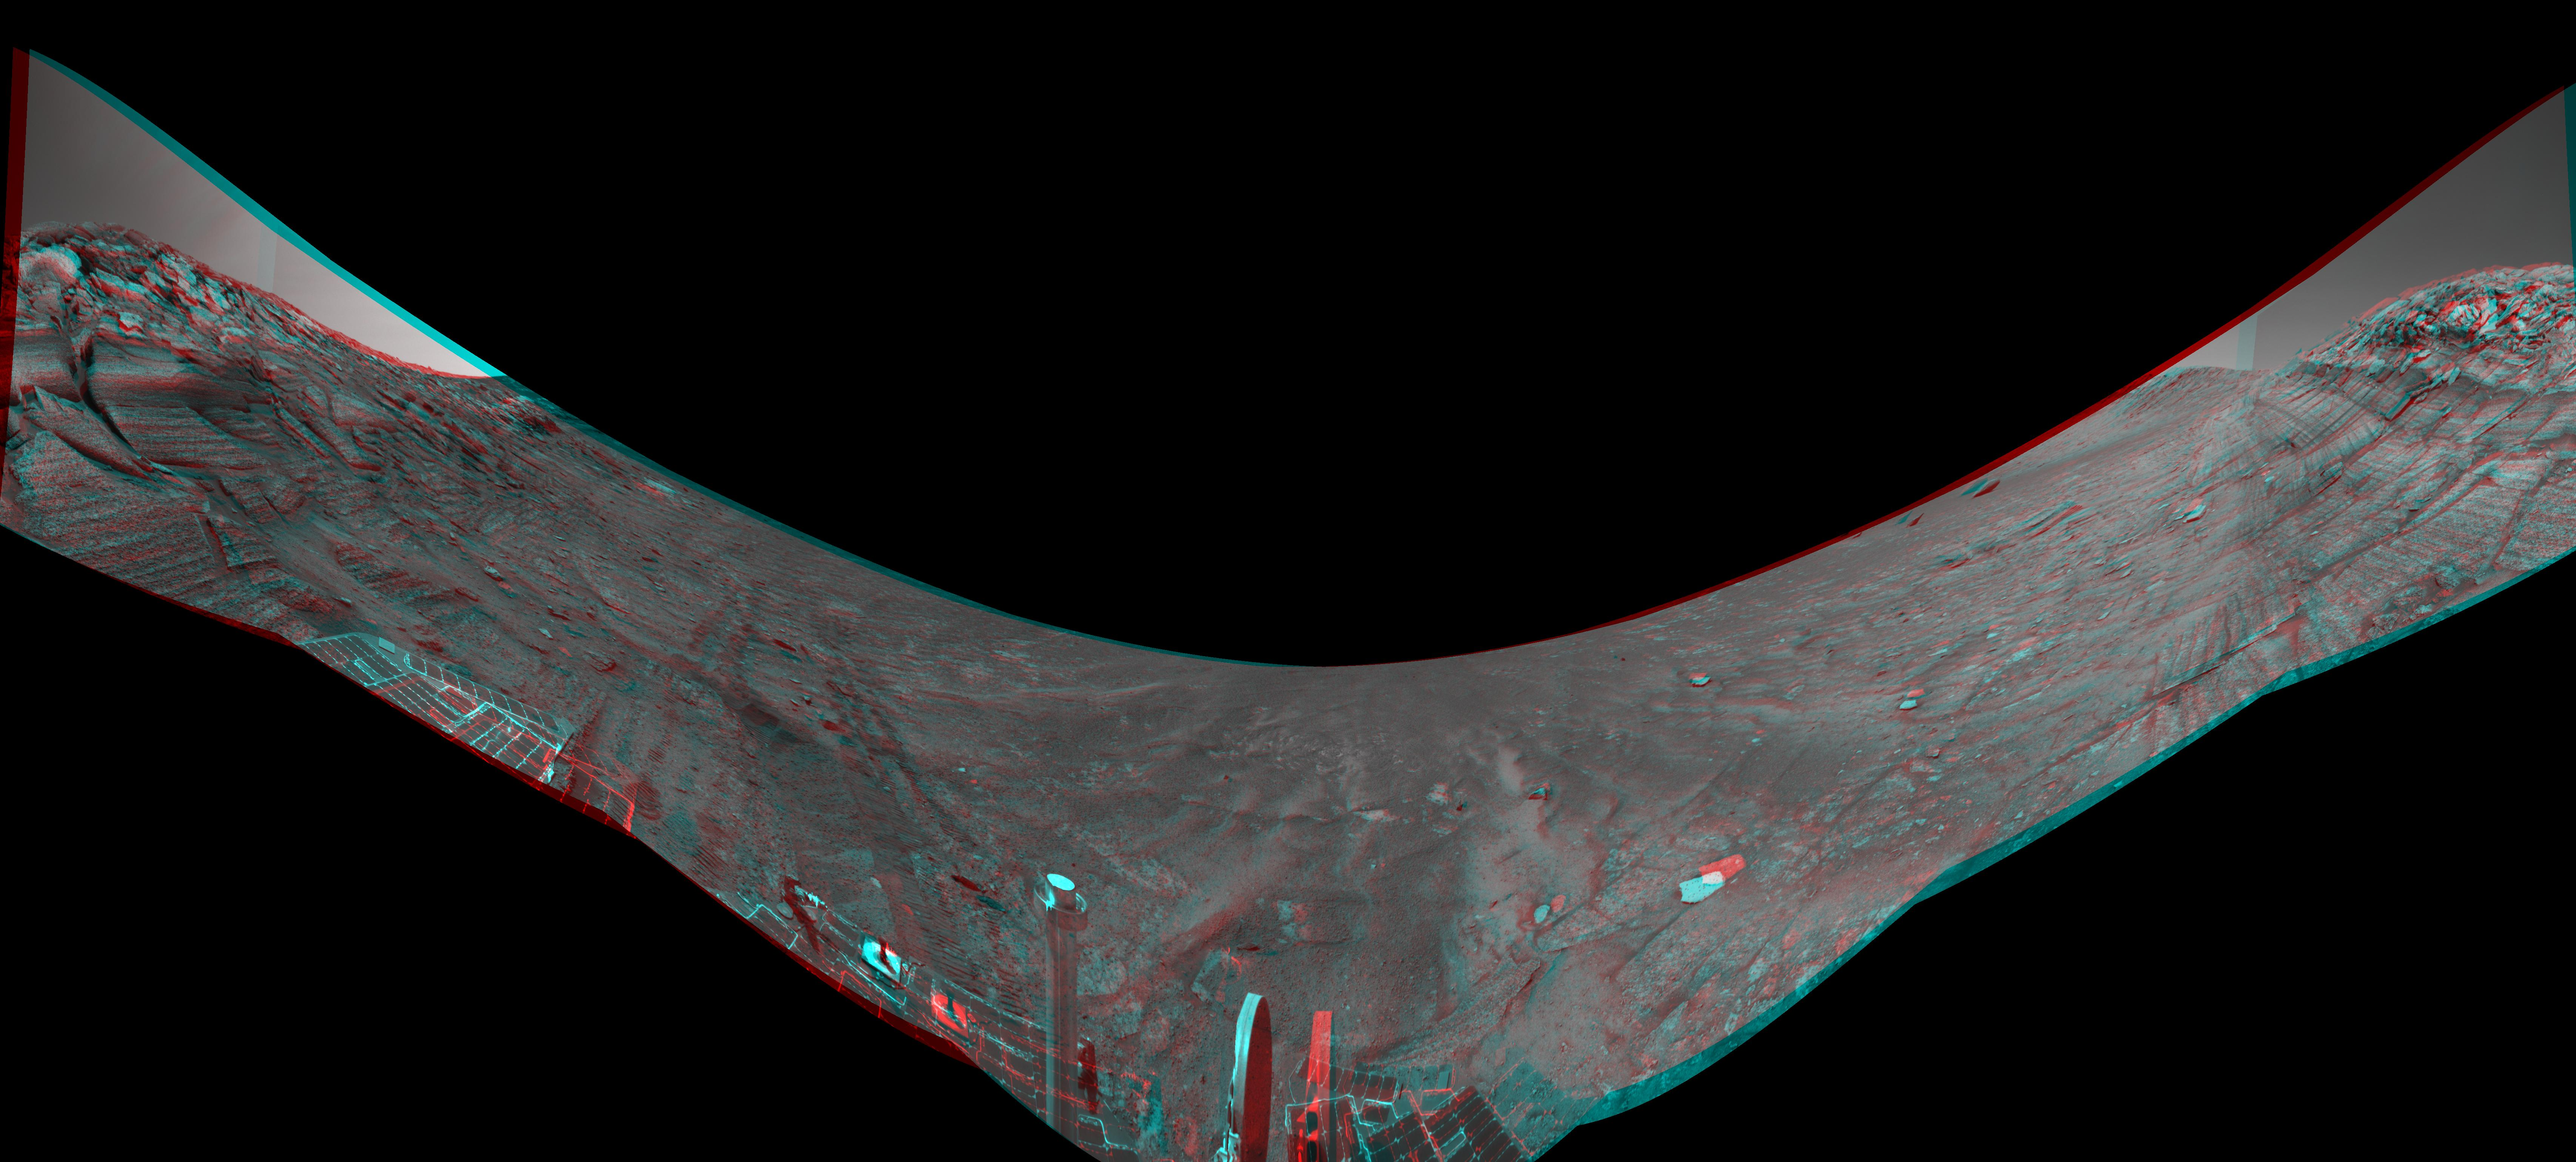

Along Endurance Crater’s Inner Wall (3-D Anaglyph)

This stereo view from the base of “Burns Cliff” in the inner wall of “Endurance Crater” combines several frames taken by Opportunity’s navigation camera during the NASA rover’s 280th martian day (Nov. 6, 2004). It is presented in a cylindrical-perspective projection with geometric seam correction. The cliff dominates the left and right portions of the image, while the central portion looks down into the crater. The “U” shape of this mosaic results from the rover’s tilt of about 30 degrees on the sloped ground below the cliff. Rover wheel tracks in the left half of the image show some of the slippage the rover experienced in making its way to this point. The site from which this image was taken has been designated as Opportunity’s Site 37.

Credit: NASA/JPL